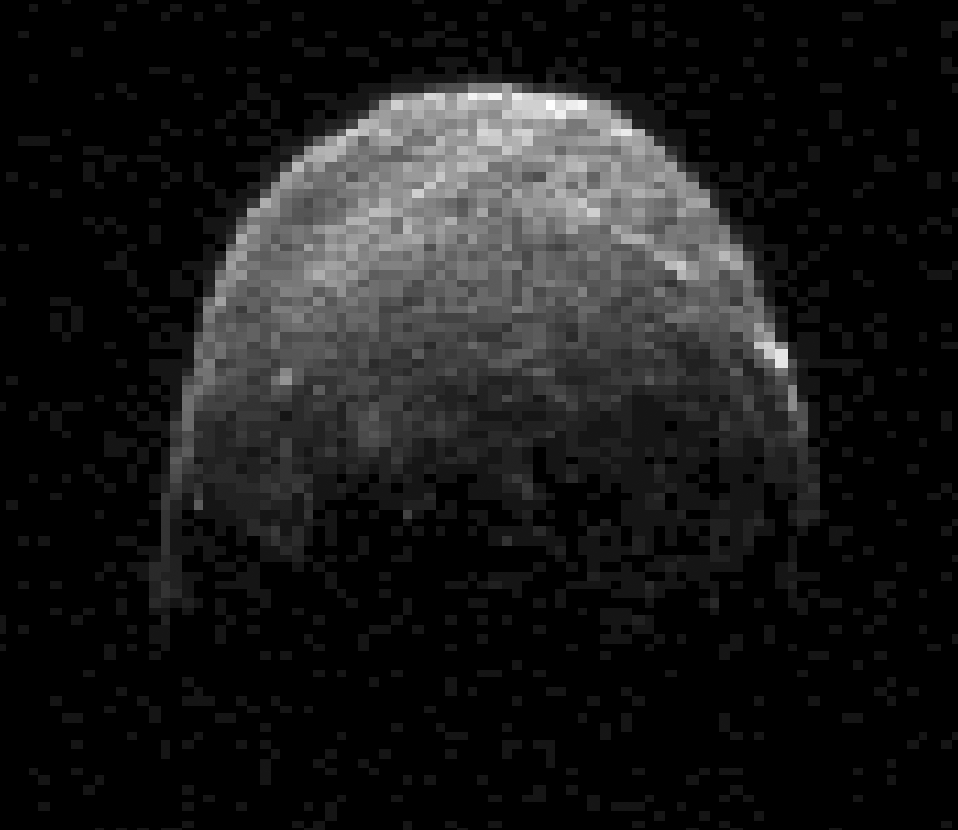

Asteroid 2005 YU55 Approaches Close Earth Flyby

This radar image of asteroid 2005 YU55 was obtained NASA’s Deep Space Network antenna in Goldstone, Calif. on Nov. 7, 2011, at 11:45 a.m. PST (2:45 p.m. EST/1945 UTC), when the space rock was at 3.6 lunar distances, which is about 860,000 miles, or 1.38 million kilometers, from Earth.

The asteroid safely will safely fly past our planet slightly closer than the moon’s orbit on Nov. 8. The last time a space rock this large came as close to Earth was in 1976, although astronomers did not know about the flyby at the time. The next known approach of an asteroid this size will be in 2028.

The image was taken on Nov. 7 at 11:45 a.m. PST (2:45 p.m. EST/1945 UTC), when the asteroid was approximately 860,000 miles (1.38 million kilometers) away from Earth. Tracking of the aircraft carrier-sized asteroid began at Goldstone at 9:30 a.m. PDT on Nov. 4 with the 230-foot-wide (70-meter) antenna and lasted about two hours, with an additional four hours of tracking planned each day from Nov. 6 – 10.

NASA detects, tracks and characterizes asteroids and comets passing close to Earth using both ground- and space-based telescopes. The Near-Earth Object Observations Program at NASA’s Jet Propulsion Laboratory in Pasadena, Calif., commonly called “Spaceguard,” discovers these objects, characterizes some of them, and plots their orbits to determine if any could be potentially hazardous to our planet. JPL manages the Near-Earth Object Program Office for NASA’s Science Mission Directorate in Washington.

Credit: NASA/JPL-Caltech